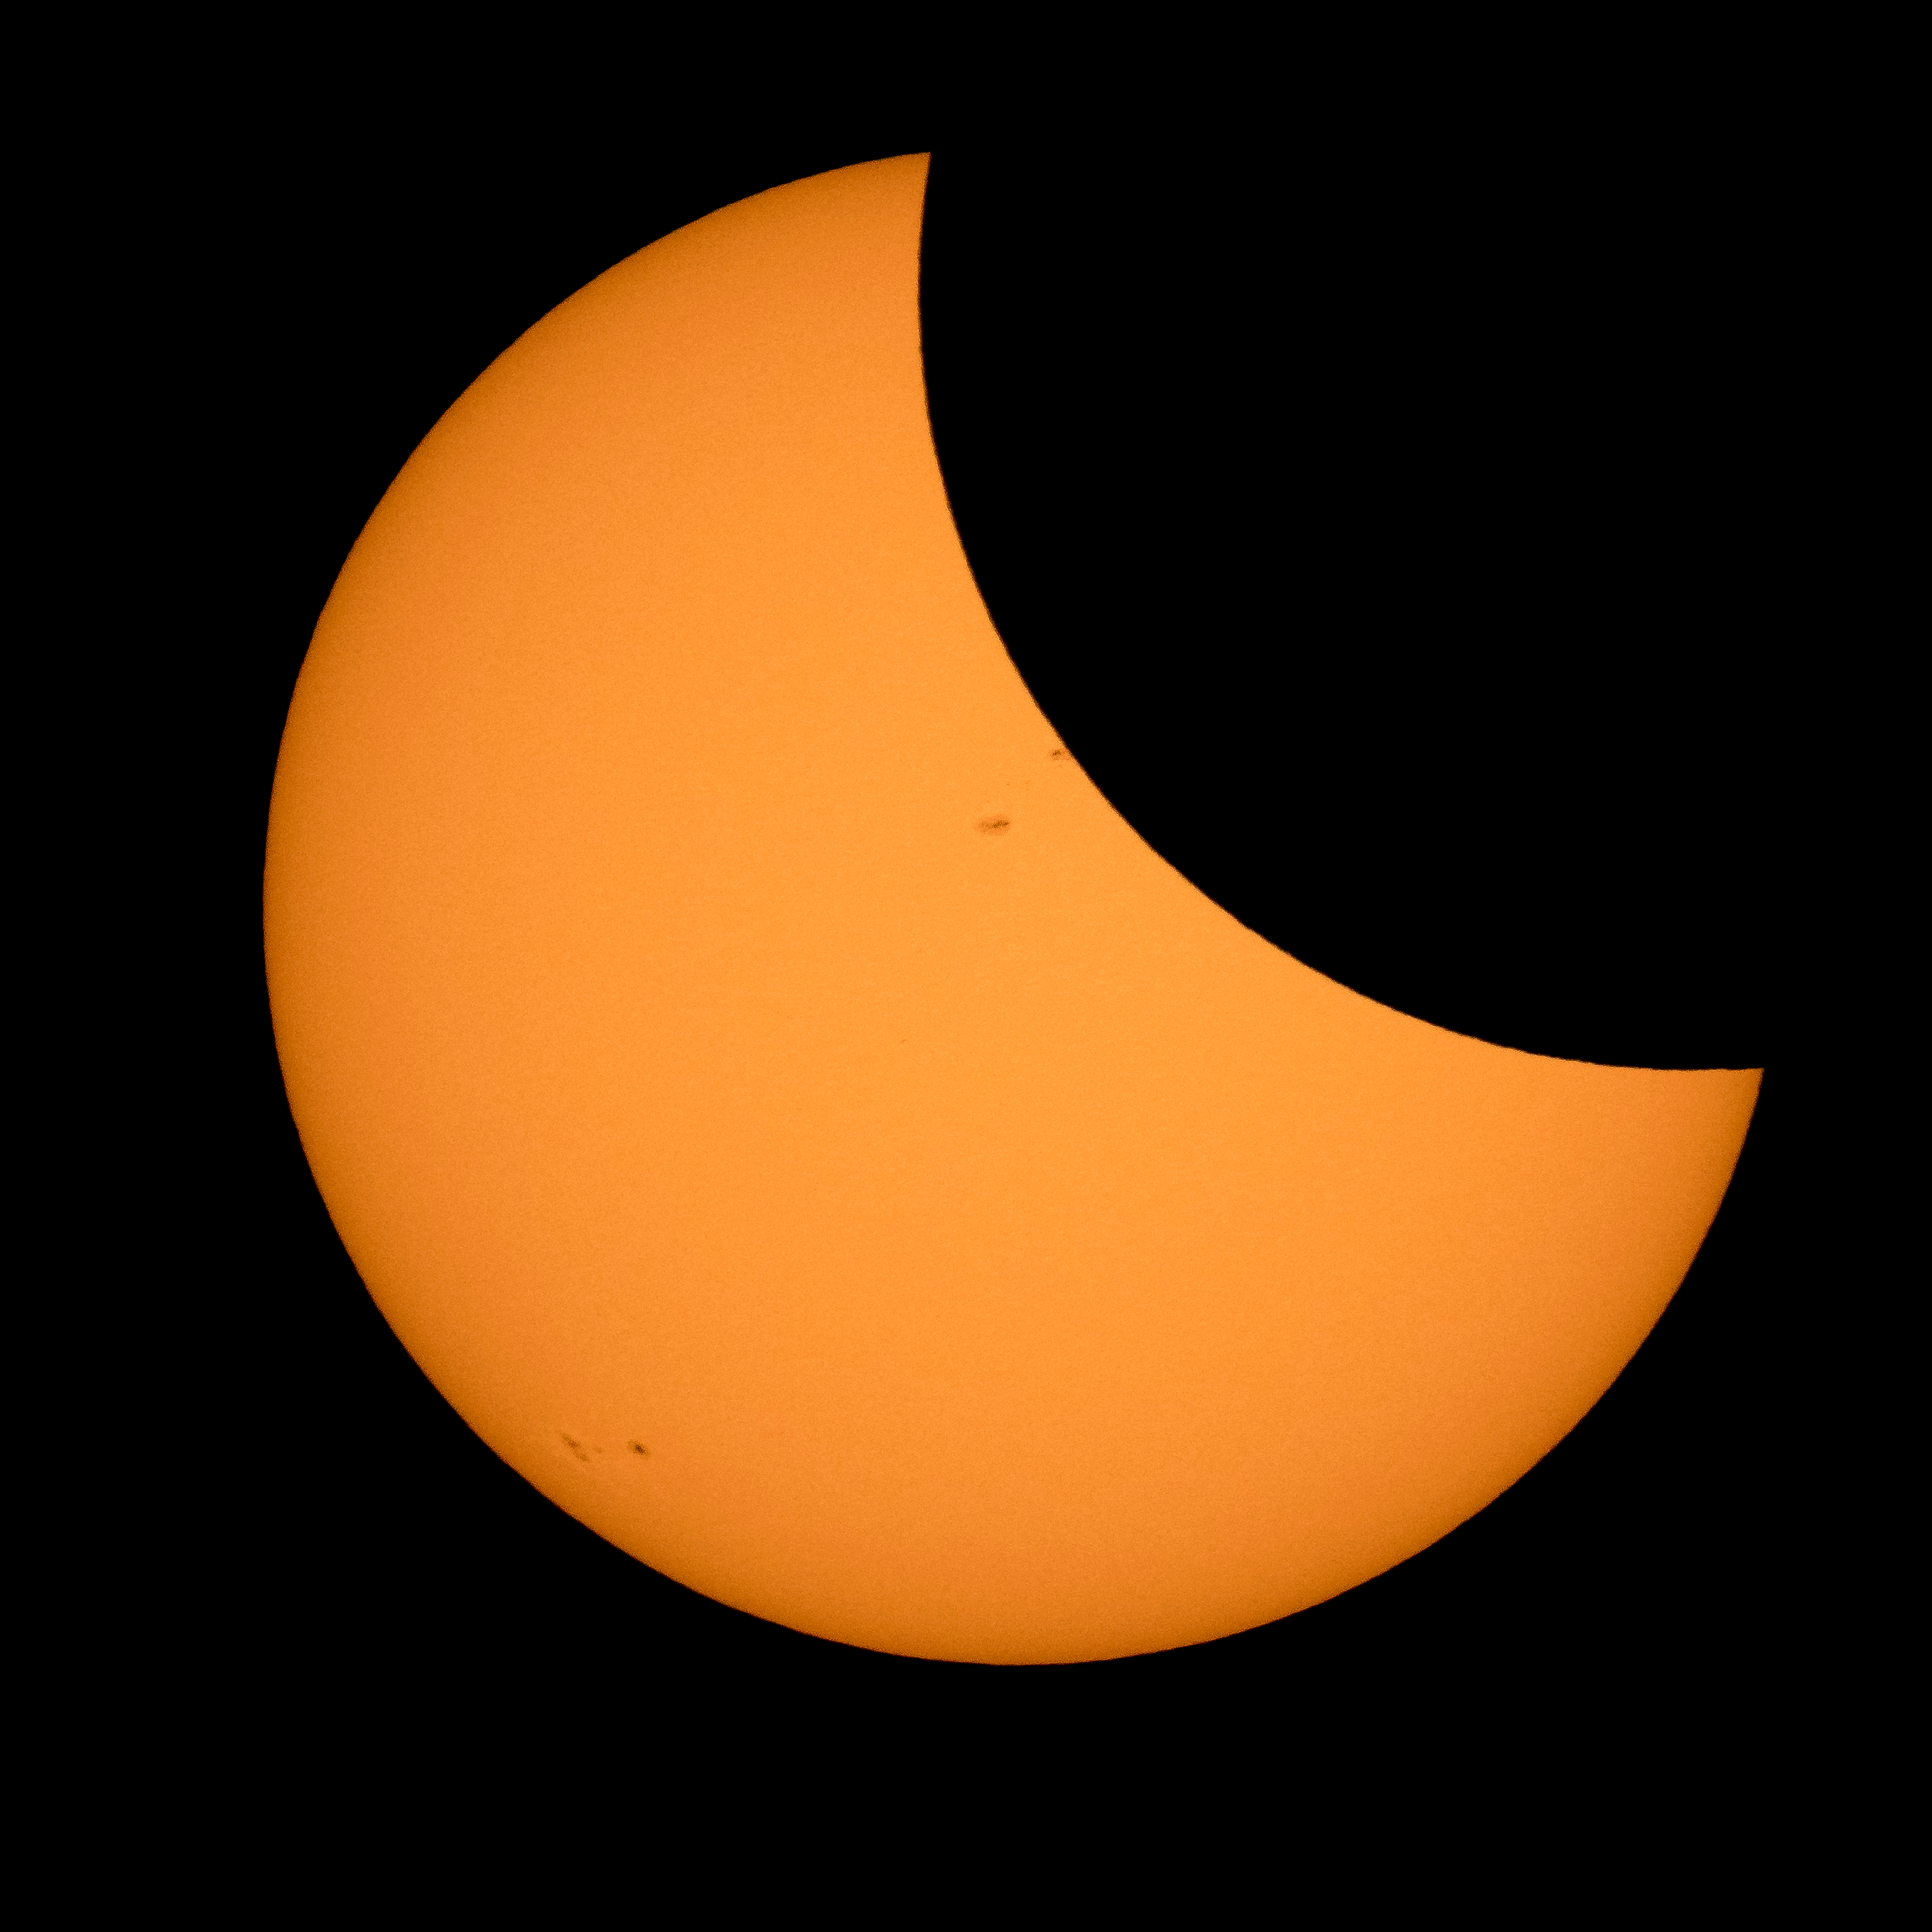

2017 Total Solar Eclipse

The Moon is seen passing in front of the Sun during a solar eclipse from Ross Lake, Northern Cascades National Park, Washington on Monday, Aug. 21, 2017. A total solar eclipse swept across a narrow portion of the contiguous United States from Lincoln Beach, Oregon to Charleston, South Carolina. A partial solar eclipse was visible across the entire North American continent along with parts of South America, Africa, and Europe.

Credit: NASA/Bill Ingalls